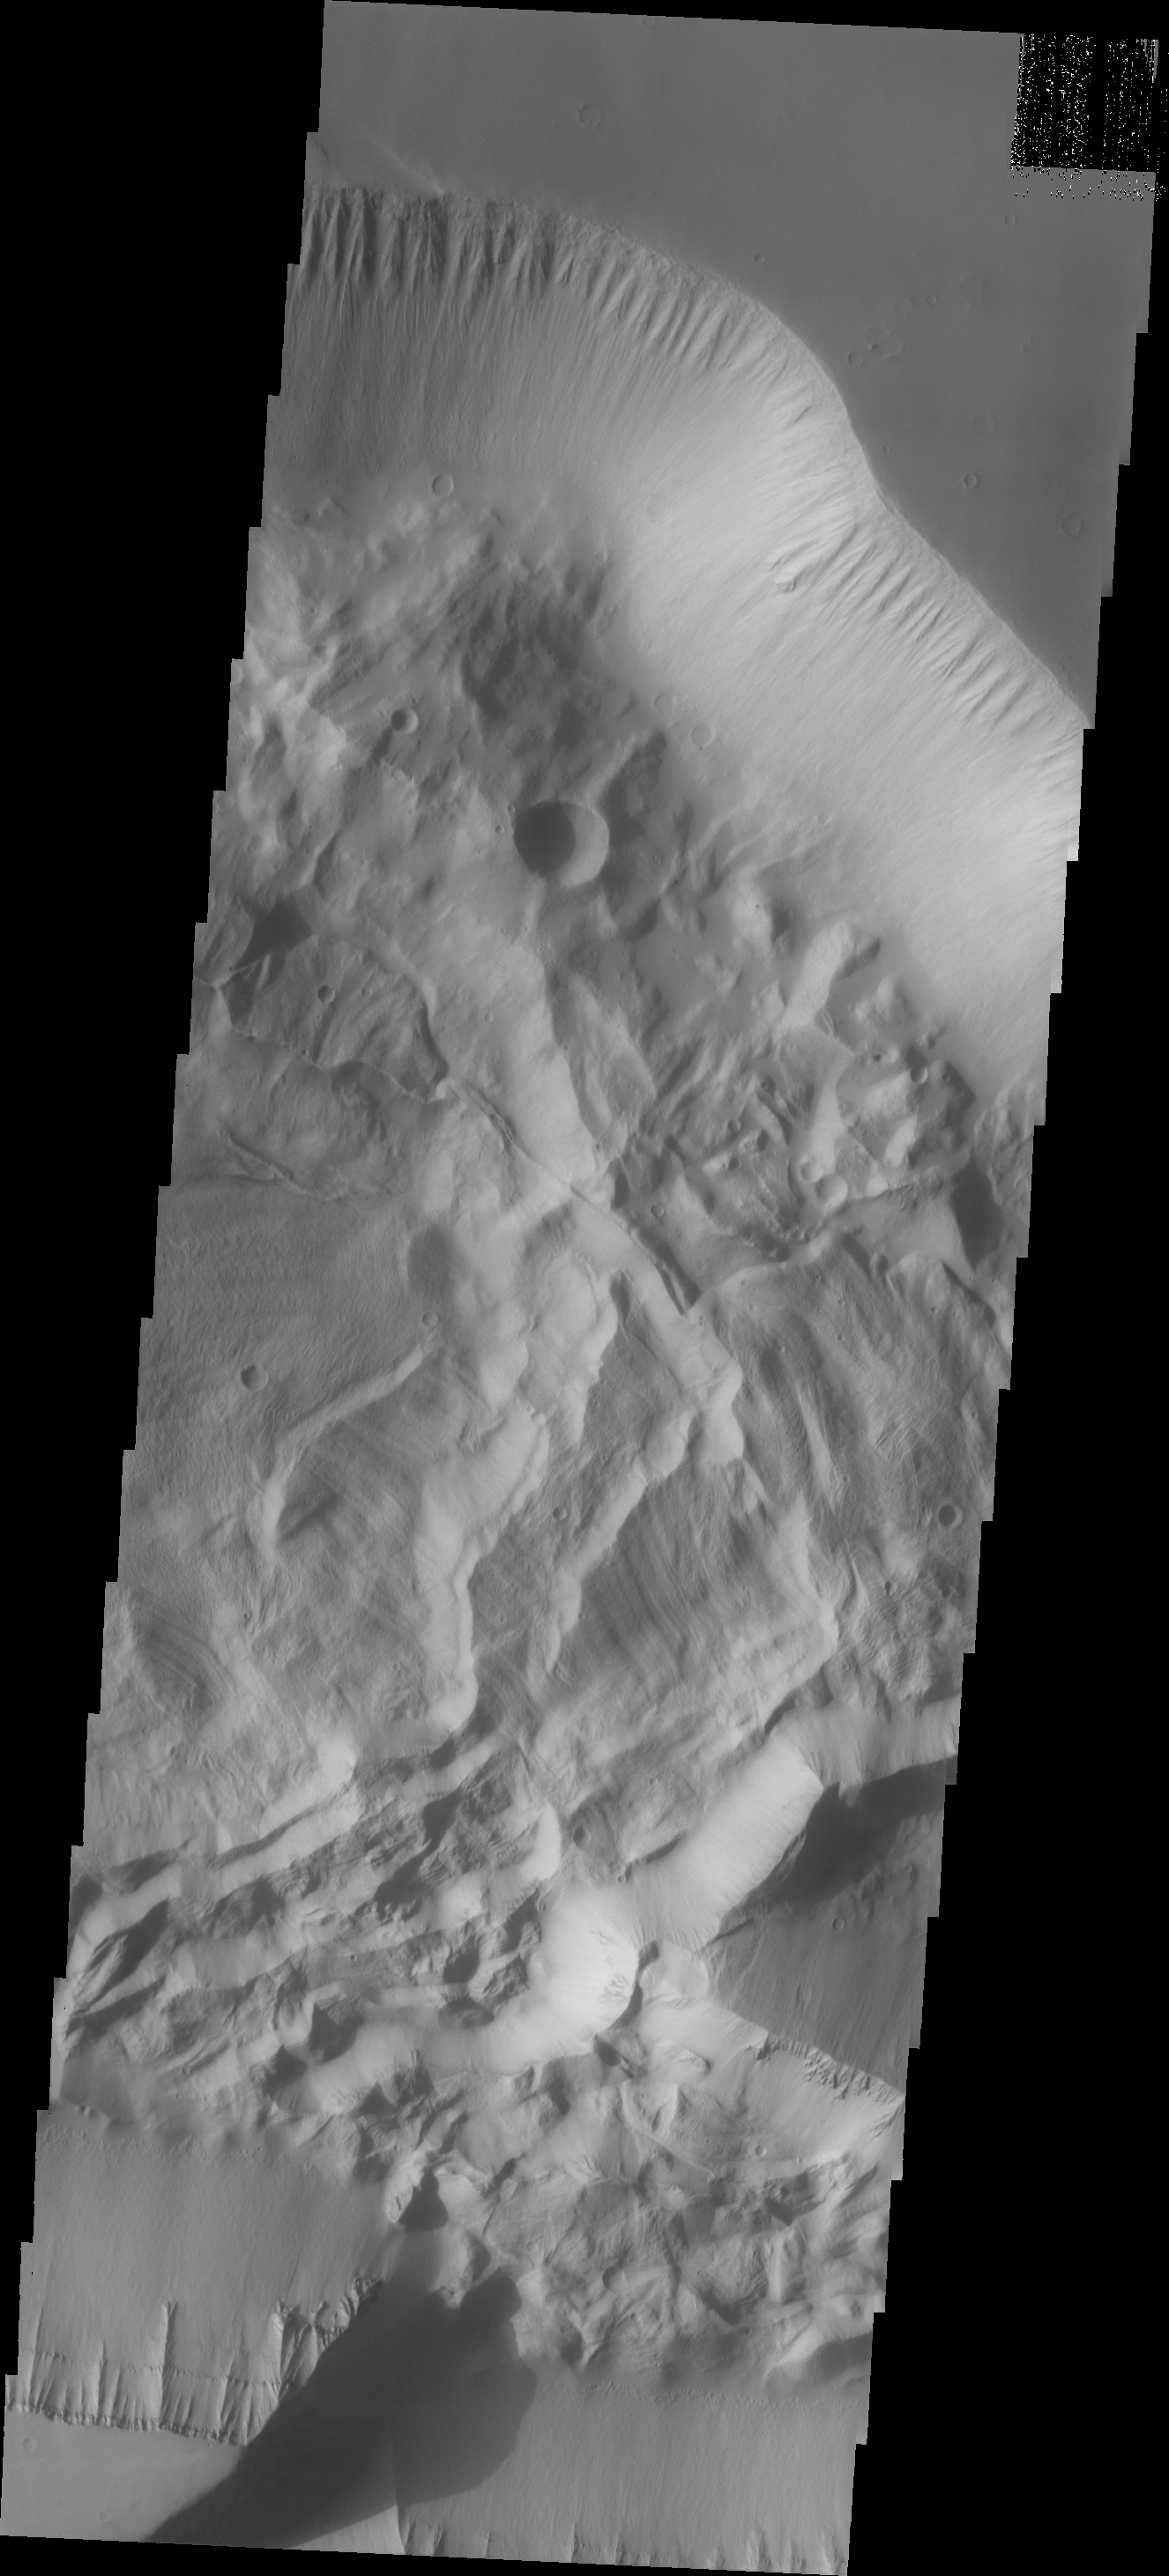

Investigating Mars: Hebes Chasma

This image shows the eastern portion of Hebes Chasma. The ridge that is casting a shadow at the bottom of the image is likely a large tectonic fault. All of the materials on the floor of the chasma are from the cliff faces. The deposition and erosion of the materials in this image are very different from the those of the large central mesa. Hebes Chasma is an enclosed basin not connected to Valles Marineris.

The Odyssey spacecraft has spent over 15 years in orbit around Mars, circling the planet more than 69000 times. It holds the record for longest working spacecraft at Mars. THEMIS, the IR/VIS camera system, has collected data for the entire mission and provides images covering all seasons and lighting conditions. Over the years many features of interest have received repeated imaging, building up a suite of images covering the entire feature. From the deepest chasma to the tallest volcano, individual dunes inside craters and dune fields that encircle the north pole, channels carved by water and lava, and a variety of other feature, THEMIS has imaged them all. For the next several months the image of the day will focus on the Tharsis volcanoes, the various chasmata of Valles Marineris, and the major dunes fields. We hope you enjoy these images!

Credit: NASA/JPL-Caltech/ASU